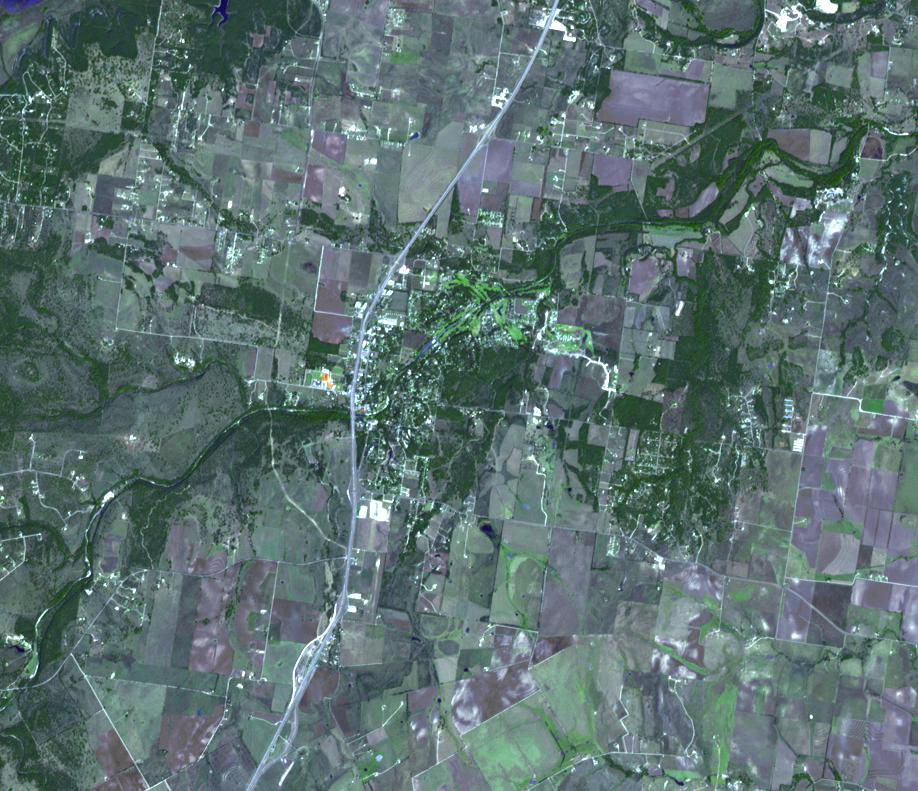

Friedkin Archaeological Site, Texas

The Debra L. Friedkin archaeological site near Salado, Texas is a multicomponent site, with Clovis remains overlying pre-Clovis stone tools. The discoverers of the pre-Clovis site claim that this was an occupation site, and their dates of 15,500 years before present pre-date Clovis dates by several thousand years (Michael Waters and associates in March 25, 2011 Science magazine article). The site is located within the floodplain of Buttermilk Creek; it is also about 250m from the Gault Clovis site, the largest Clovis site in North America. Many sites older than Clovis sites have been found in recent decades, destroying the Clovis-first paradigm, and convincingly proving that the Americas were settled much earlier than originally thought. The image was acquired October 20, 2005, covers an area of 13.6 x 12 km, and is located near 30.9 degrees north latitude, 97.5 degrees west longitude.

With its 14 spectral bands from the visible to the thermal infrared wavelength region and its high spatial resolution of 15 to 90 meters (about 50 to 300 feet), ASTER images Earth to map and monitor the changing surface of our planet. ASTER is one of five Earth-observing instruments launched Dec. 18, 1999, on Terra. The instrument was built by Japan’s Ministry of Economy, Trade and Industry. A joint U.S./Japan science team is responsible for validation and calibration of the instrument and data products.

The broad spectral coverage and high spectral resolution of ASTER provides scientists in numerous disciplines with critical information for surface mapping and monitoring of dynamic conditions and temporal change. Example applications are: monitoring glacial advances and retreats; monitoring potentially active volcanoes; identifying crop stress; determining cloud morphology and physical properties; wetlands evaluation; thermal pollution monitoring; coral reef degradation; surface temperature mapping of soils and geology; and measuring surface heat balance.

The U.S. science team is located at NASA’s Jet Propulsion Laboratory, Pasadena, Calif. The Terra mission is part of NASA’s Science Mission Directorate, Washington, D.C.

Credit: NASA/GSFC/METI/ERSDAC/JAROS, and U.S./Japan ASTER Science Team